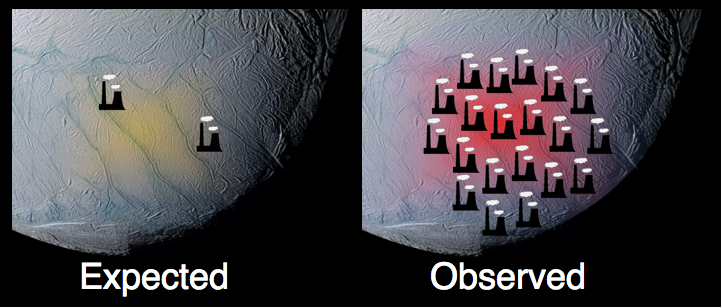

Enceladus the Powerhouse

This graphic, using data from NASA’s Cassini spacecraft, shows how the south polar terrain of Saturn’s moon Enceladus emits much more power than scientists had originally predicted.

Data from Cassini composite infrared spectrometer indicate that the south polar terrain of Enceladus has an internal heat-generated power of about 15.8 gigawatts. That is approximately 2.6 times the power output of all the hot springs in the Yellowstone region, or comparable to 20 coal-fueled power stations.

The Cassini-Huygens mission is a cooperative project of NASA, the European Space Agency and the Italian Space Agency. NASA’s Jet Propulsion Laboratory, a division of the California Institute of Technology in Pasadena, Calif., manages the mission for NASA’s Science Mission Directorate, Washington, D.C. The composite infrared spectrometer team is based at NASA’s Goddard Space Flight Center, Greenbelt, Md.

Credit: NASA/JPL/SWRI/SSI